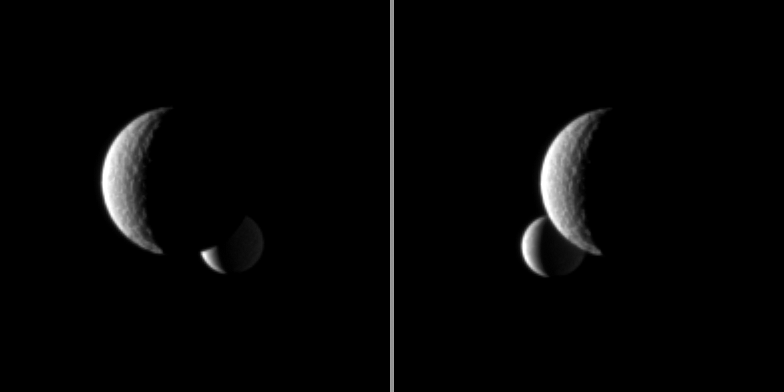

Enceladus Behind Tethys

The moon Enceladus passes behind the larger moon Tethys, as seen in this pair of Cassini spacecraft images.

The image on the left was taken a little more than a minute before the image on the right. These images are part of a “mutual event” sequence in which one moon passes close to or in front of another. Such observations help scientists refine their understanding of the orbits of Saturn’s moons.

The images were taken in visible light with the Cassini spacecraft narrow-angle camera on Nov. 11, 2009. The view was obtained at a distance of approximately 2.6 million kilometers (1.6 million miles) from Enceladus (504 kilometers, or 313 miles across) and 2.3 million kilometers (1.4 million miles) from Tethys (1,062 kilometers, or 660 miles across).

Scales on Tethys and Enceladus in the original images were 14 kilometers (9 miles) per pixel and 16 kilometers (10 miles) per pixel, respectively. The images were contrast enhanced and magnified by a factor of two to enhance the visibility of surface features.

The Cassini-Huygens mission is a cooperative project of NASA, the European Space Agency and the Italian Space Agency. The Jet Propulsion Laboratory, a division of the California Institute of Technology in Pasadena, manages the mission for NASA’s Science Mission Directorate, Washington, D.C. The Cassini orbiter and its two onboard cameras were designed, developed and assembled at JPL. The imaging operations center is based at the Space Science Institute in Boulder, Colo.

Credit: NASA/JPL/Space Science Institute